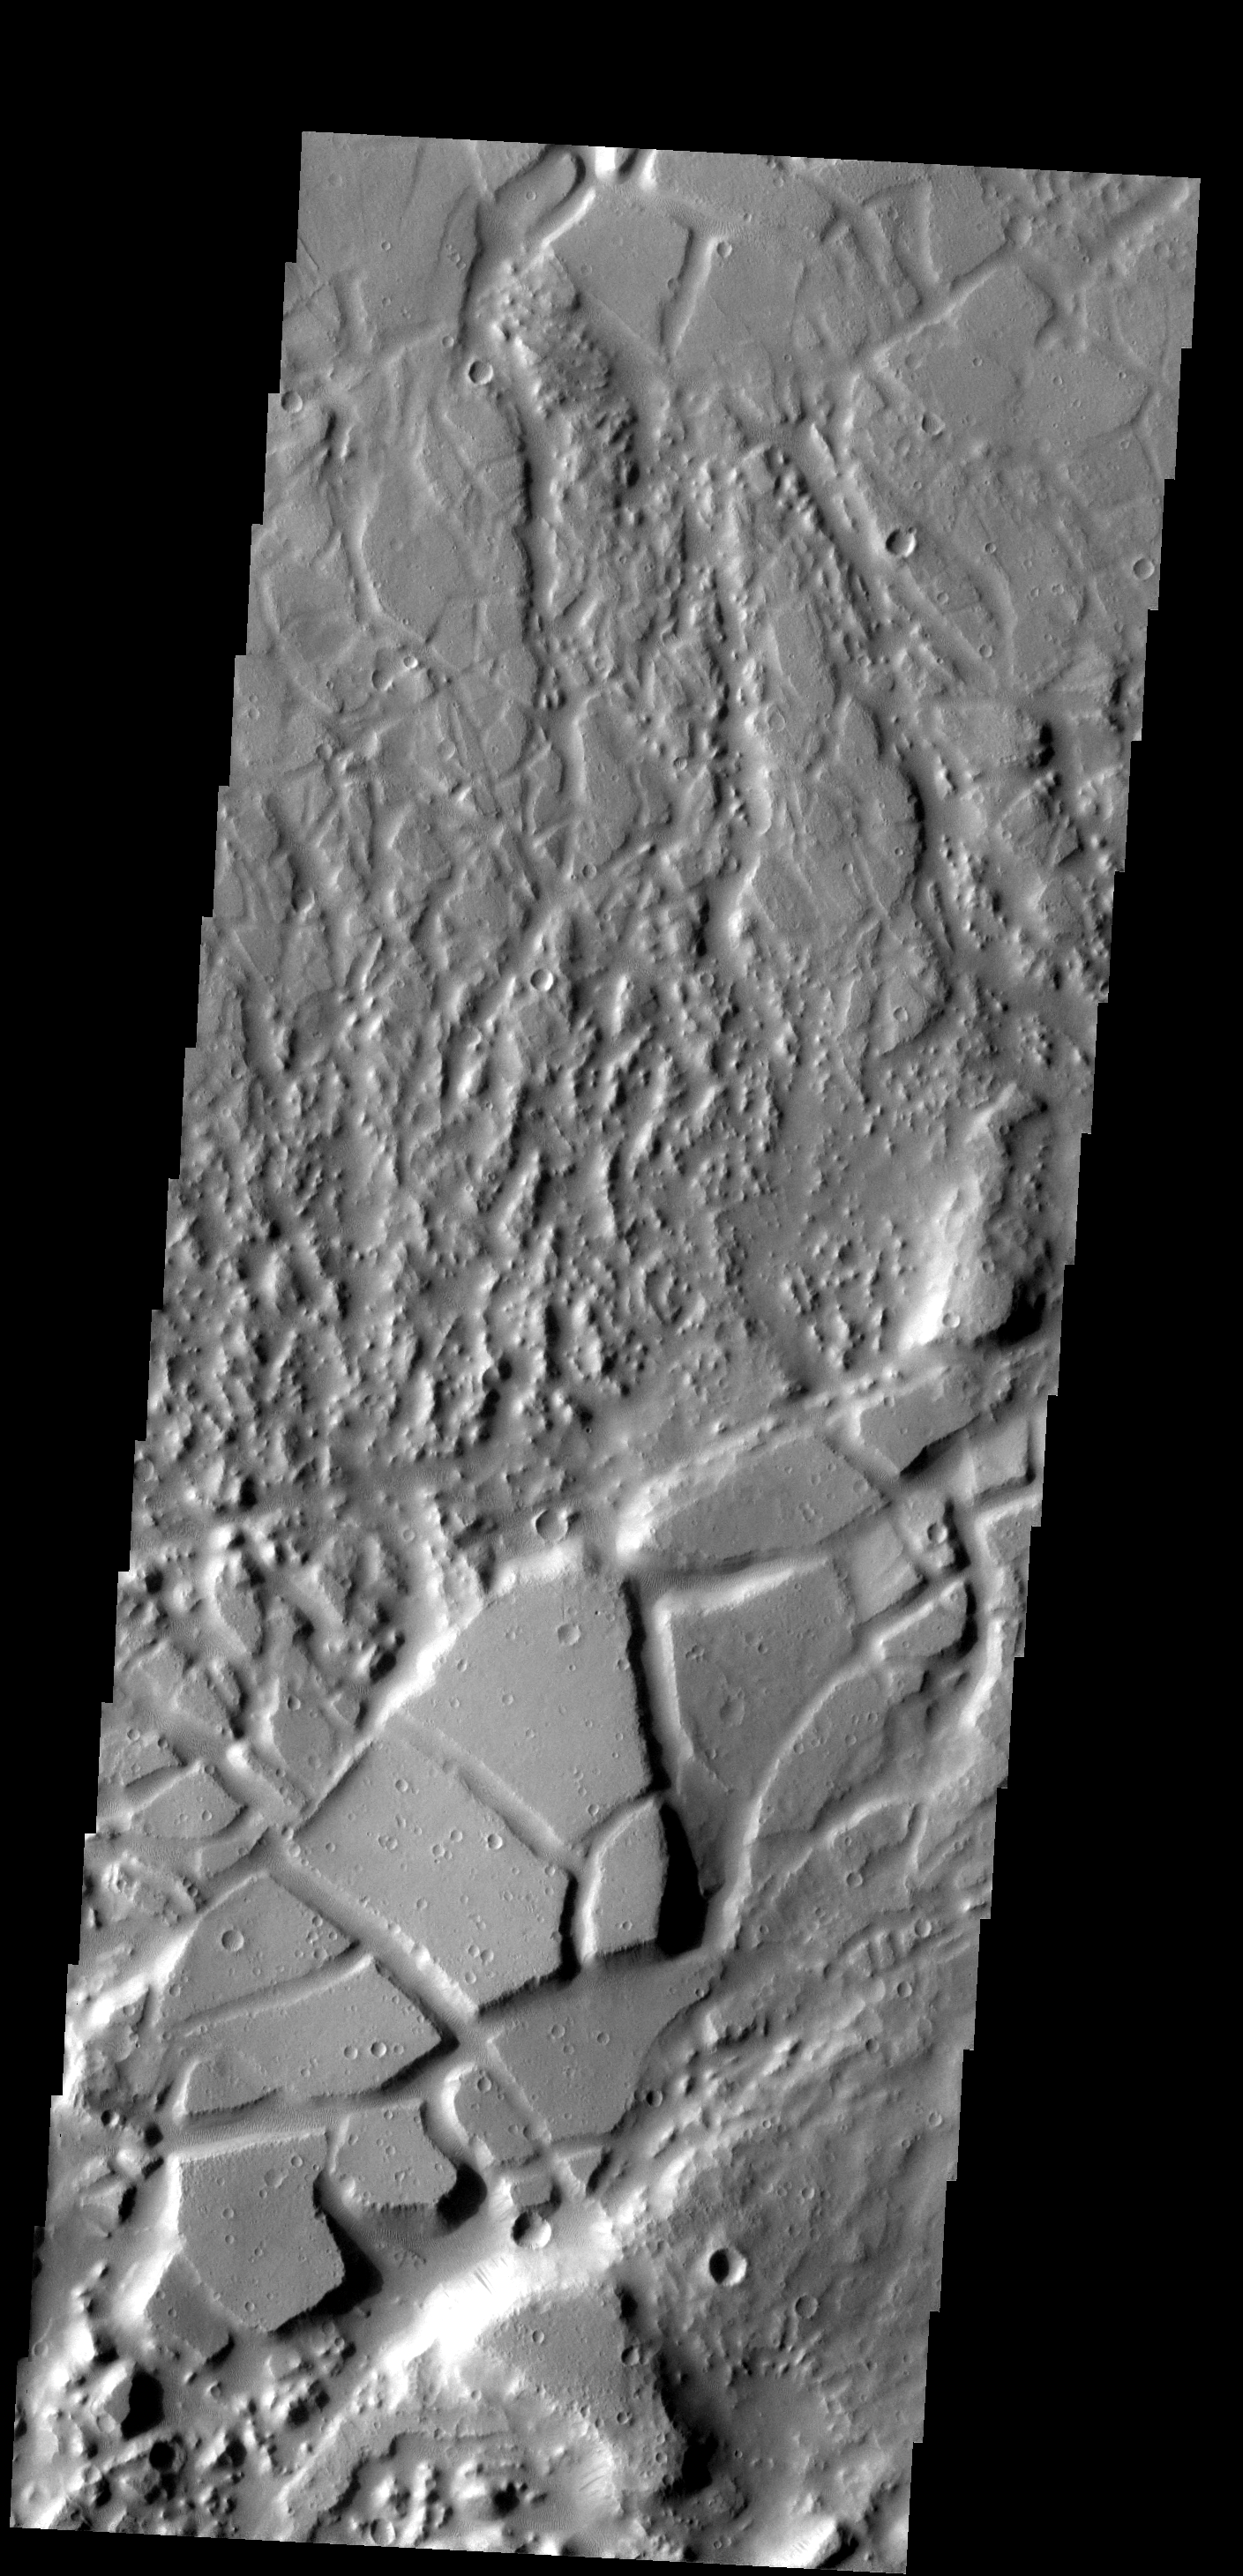

Sacra Mensa

Tectonic activity in this region has not only fractured the surface, but has tilted some of the fracture blocks.

Image information: VIS instrument. Latitude 24.6N, Longitude 293.5E. 19 meter/pixel resolution.

Please see the THEMIS Data Citation Note for details on crediting THEMIS images.

Note: this THEMIS visual image has not been radiometrically nor geometrically calibrated for this preliminary release. An empirical correction has been performed to remove instrumental effects. A linear shift has been applied in the cross-track and down-track direction to approximate spacecraft and planetary motion. Fully calibrated and geometrically projected images will be released through the Planetary Data System in accordance with Project policies at a later time.

NASA’s Jet Propulsion Laboratory manages the 2001 Mars Odyssey mission for NASA’s Office of Space Science, Washington, D.C. The Thermal Emission Imaging System (THEMIS) was developed by Arizona State University, Tempe, in collaboration with Raytheon Santa Barbara Remote Sensing. The THEMIS investigation is led by Dr. Philip Christensen at Arizona State University. Lockheed Martin Astronautics, Denver, is the prime contractor for the Odyssey project, and developed and built the orbiter. Mission operations are conducted jointly from Lockheed Martin and from JPL, a division of the California Institute of Technology in Pasadena.

Credit: NASA/JPL/ASU